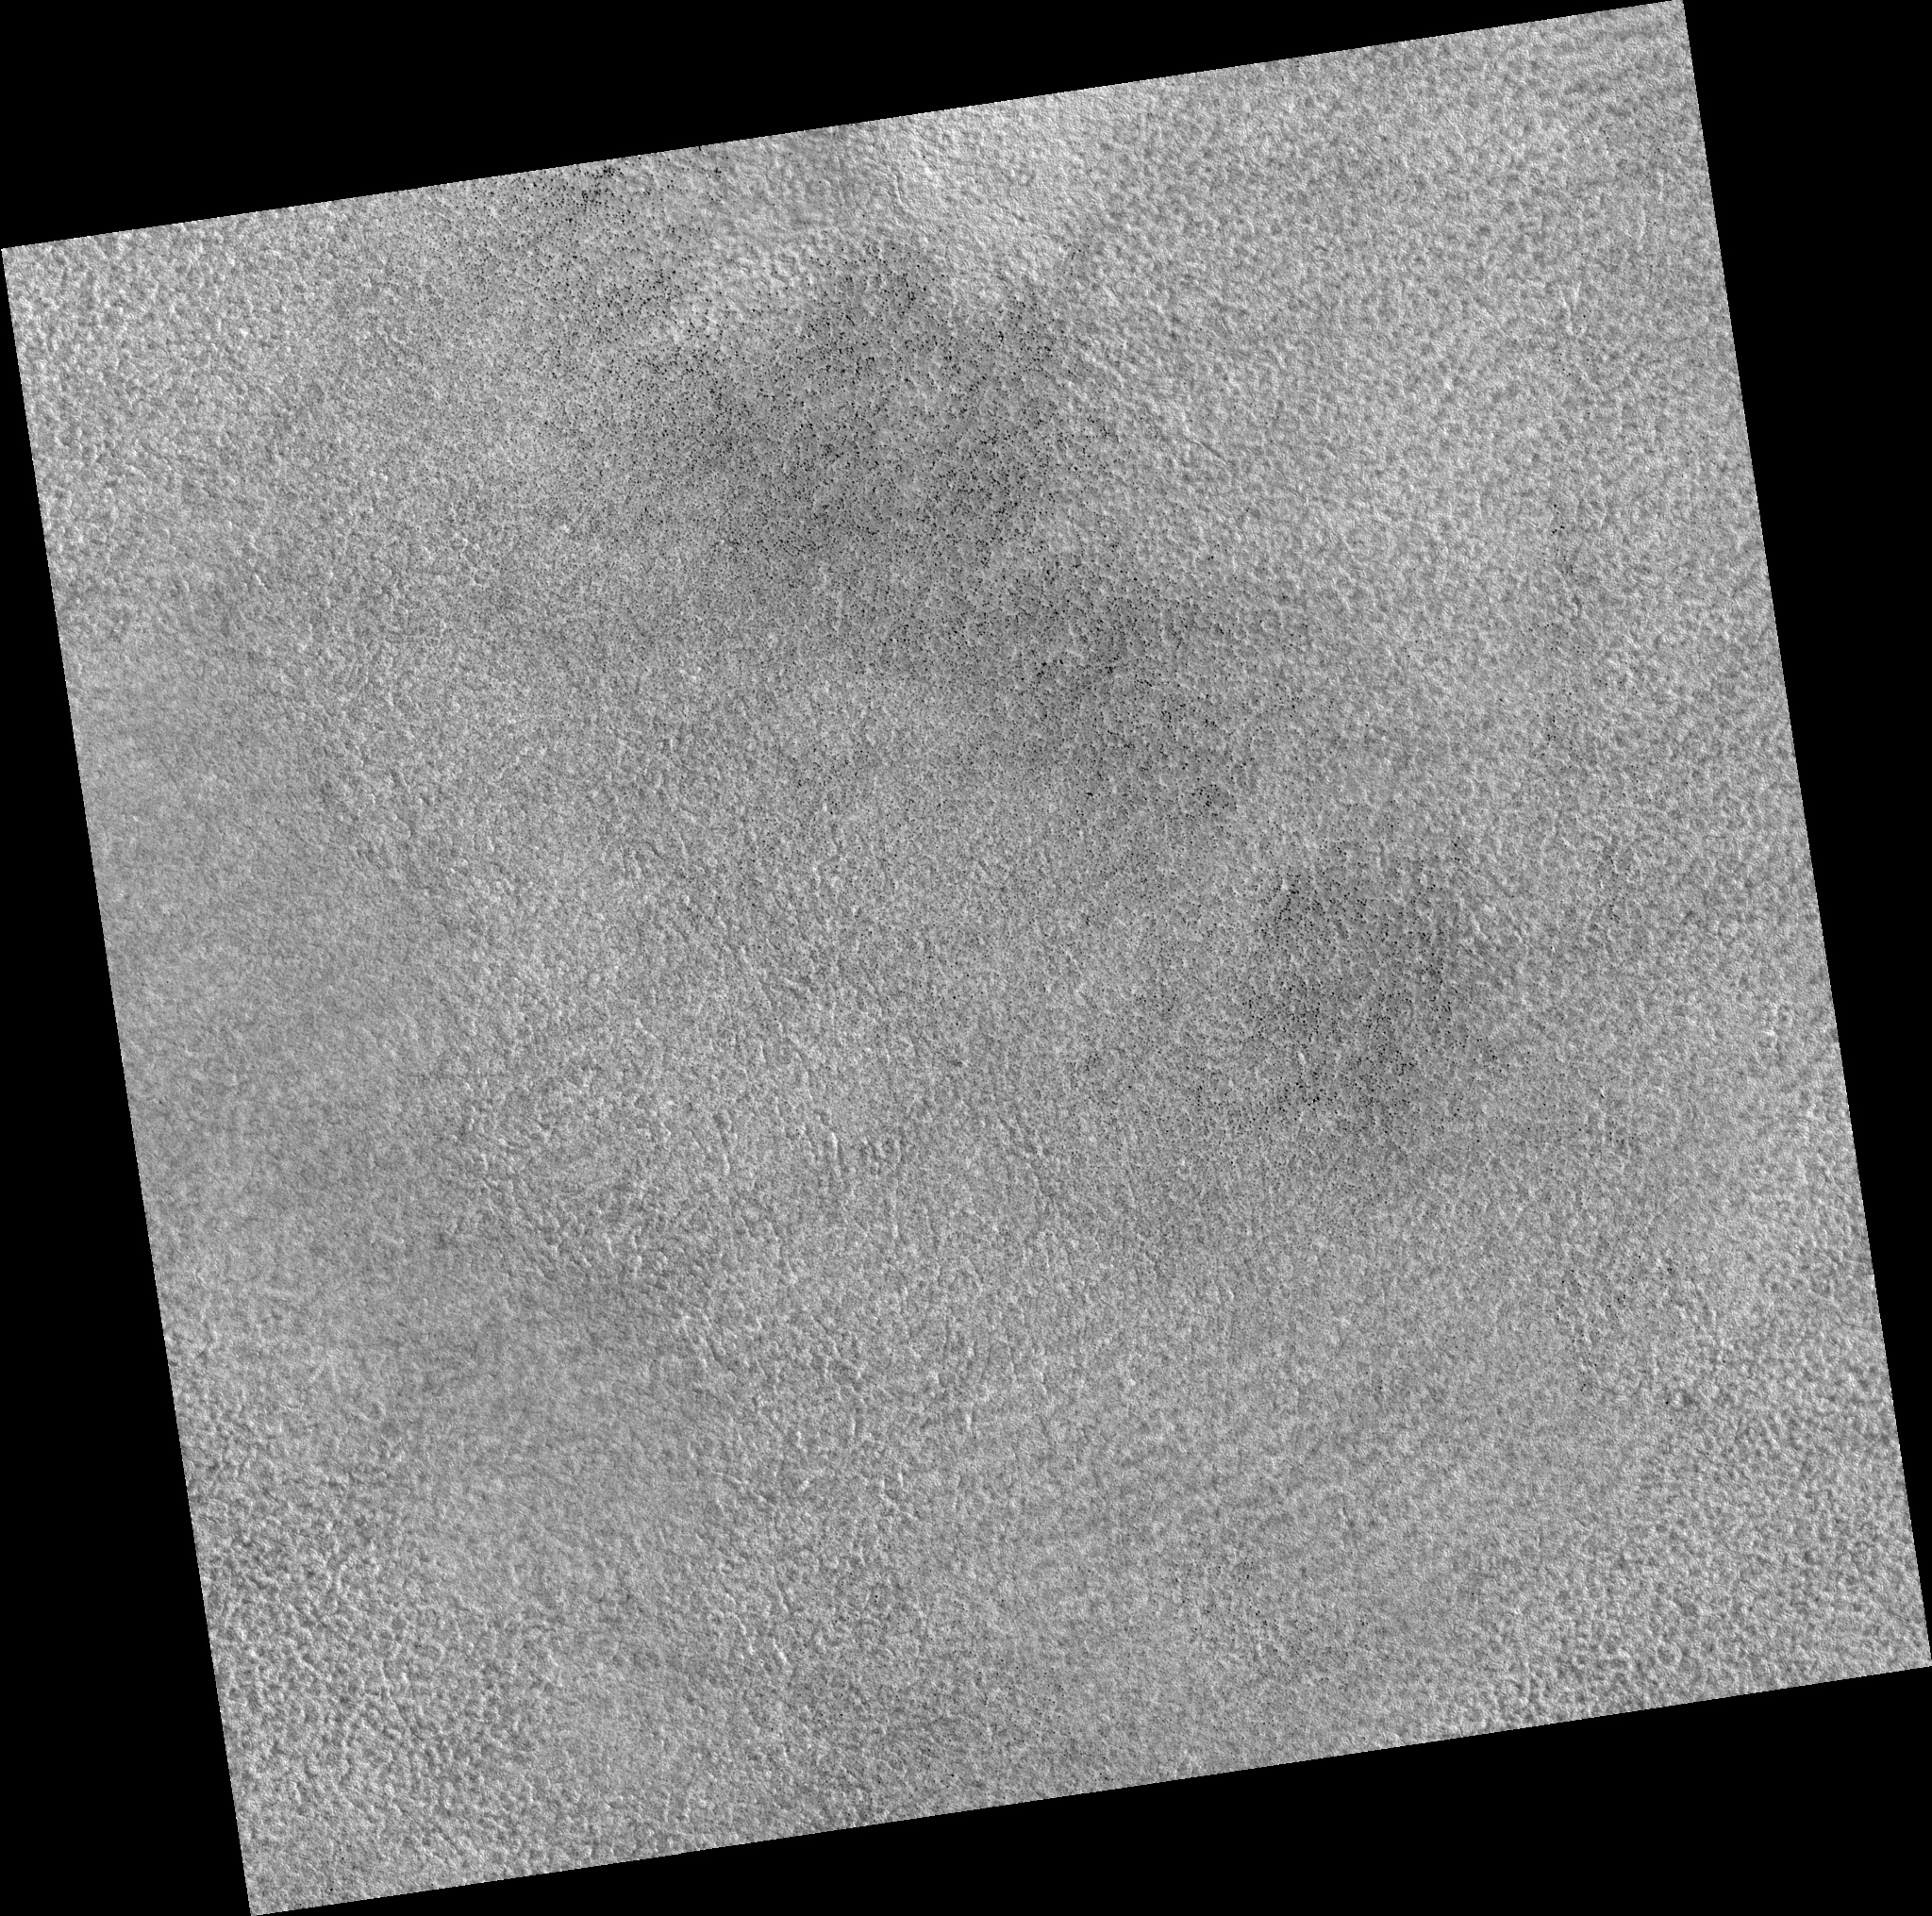

Northern Plains

Image PSP_001381_2485 was taken by the High Resolution Imaging Science Experiment (HiRISE) camera onboard the Mars Reconnaissance Orbiter spacecraft on November 12, 2006. The complete image is centered at 68.4 degrees latitude, 164.2 degrees East longitude. The range to the target site was 315.5 km (197.2 miles). At this distance the image scale is 31.6 cm/pixel (with 1 x 1 binning) so objects ~95 cm across are resolved. The image shown here has been map-projected to 25 cm/pixel. The image was taken at a local Mars time of 3:05 PM and the scene is illuminated from the west with a solar incidence angle of 58 degrees, thus the sun was about 32 degrees above the horizon. At a solar longitude of 134.1 degrees, the season on Mars is Northern Summer.

NASA’s Jet Propulsion Laboratory, a division of the California Institute of Technology in Pasadena, manages the Mars Reconnaissance Orbiter for NASA’s Science Mission Directorate, Washington. Lockheed Martin Space Systems, Denver, is the prime contractor for the project and built the spacecraft. The High Resolution Imaging Science Experiment is operated by the University of Arizona, Tucson, and the instrument was built by Ball Aerospace and Technology Corp., Boulder, Colo.

Credit: NASA/JPL/Univ. of Arizona